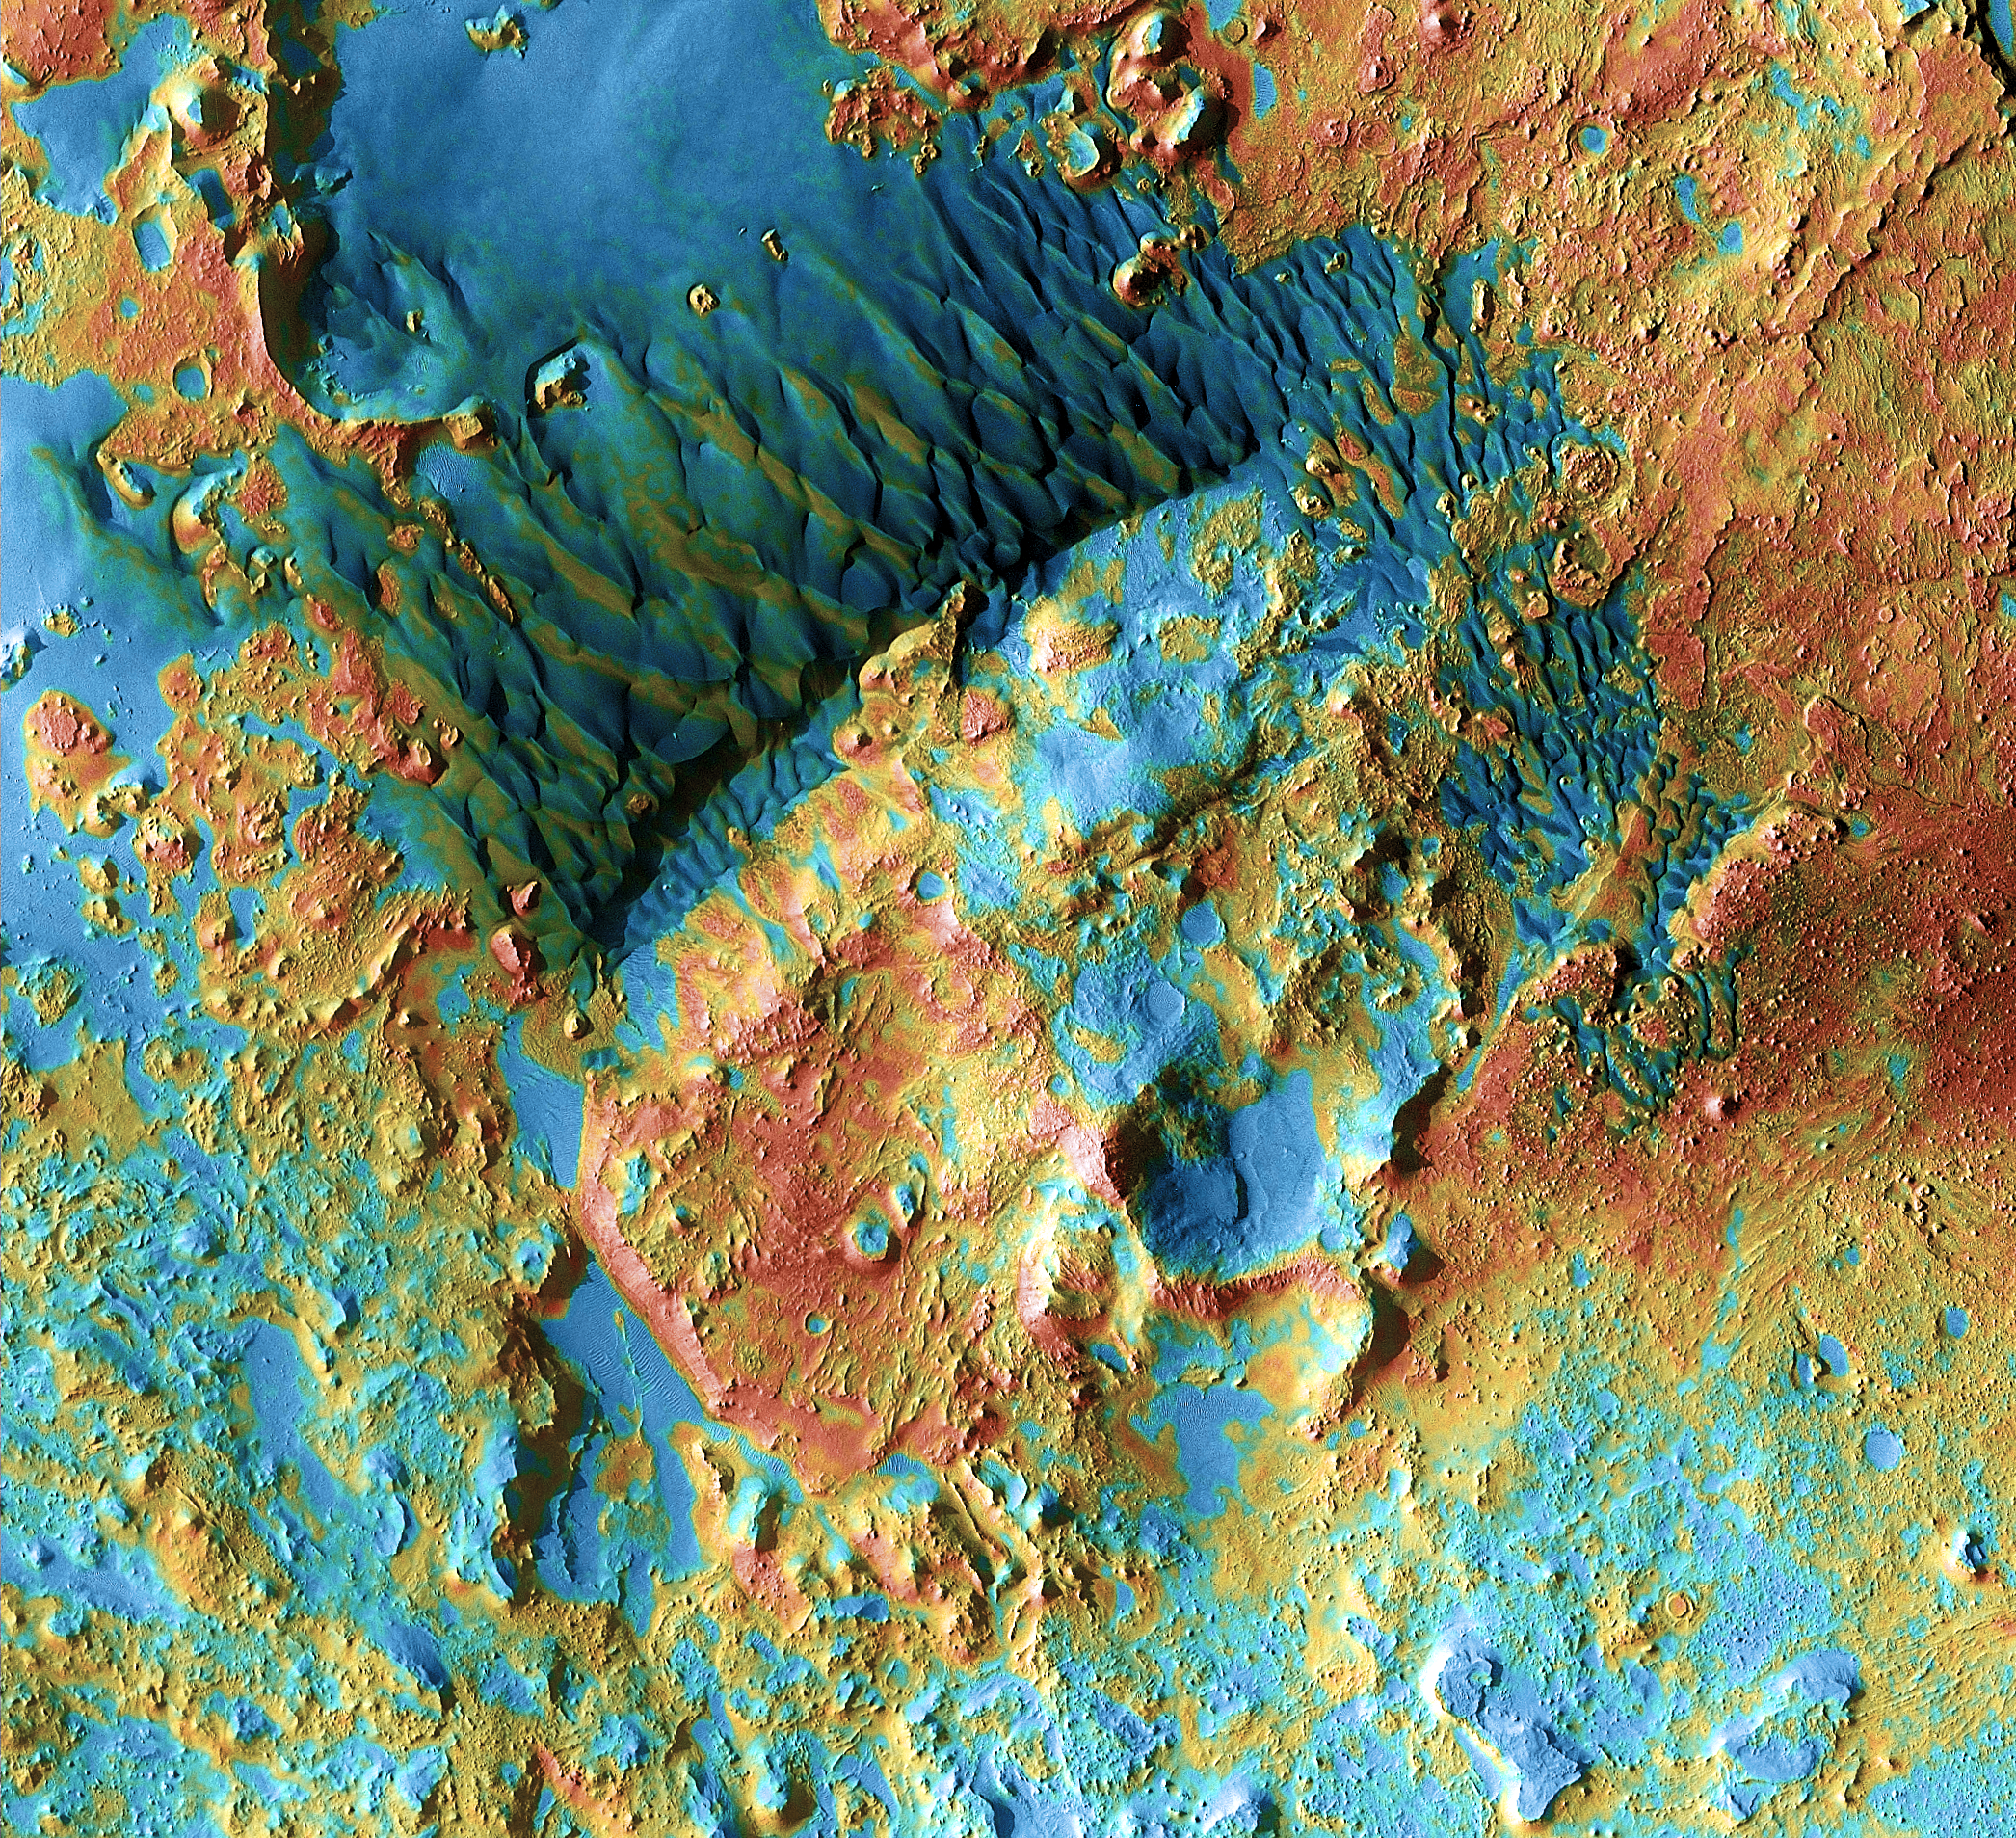

Mars Odyssey All Stars: Arabia Dunes

Sand dunes shaped like blue-black flames lie next to a central hill within an unnamed, 120-kilometer-wide (75-mile-wide) crater in eastern Arabia on Mars. False colors depict the nature of the ground surface: Areas in bluish tints have more fine sand at the surface, while redder tints indicate harder sediments and outcrops of rock.

This scene combines images taken during the period from February 2003 to August 2004 by the Thermal Emission Imaging System instrument on NASA’s Mars Odyssey orbiter. It is part of a special set of images marking the occasion of Odyssey becoming the longest-working Mars spacecraft in history. The pictured location on Mars is 26.7 degrees north latitude, 63 degrees east longitude.

NASA’s Jet Propulsion Laboratory manages the 2001 Mars Odyssey mission for NASA’s Science Mission Directorate, Washington, D.C. The Thermal Emission Imaging System (THEMIS) was developed by Arizona State University, Tempe, in collaboration with Raytheon Santa Barbara Remote Sensing. The THEMIS investigation is led by Dr. Philip Christensen at Arizona State University. Lockheed Martin Astronautics, Denver, is the prime contractor for the Odyssey project, and developed and built the orbiter. Mission operations are conducted jointly from Lockheed Martin and from JPL, a division of the California Institute of Technology in Pasadena.

Credit: NASA/JPL-Caltech/ASU